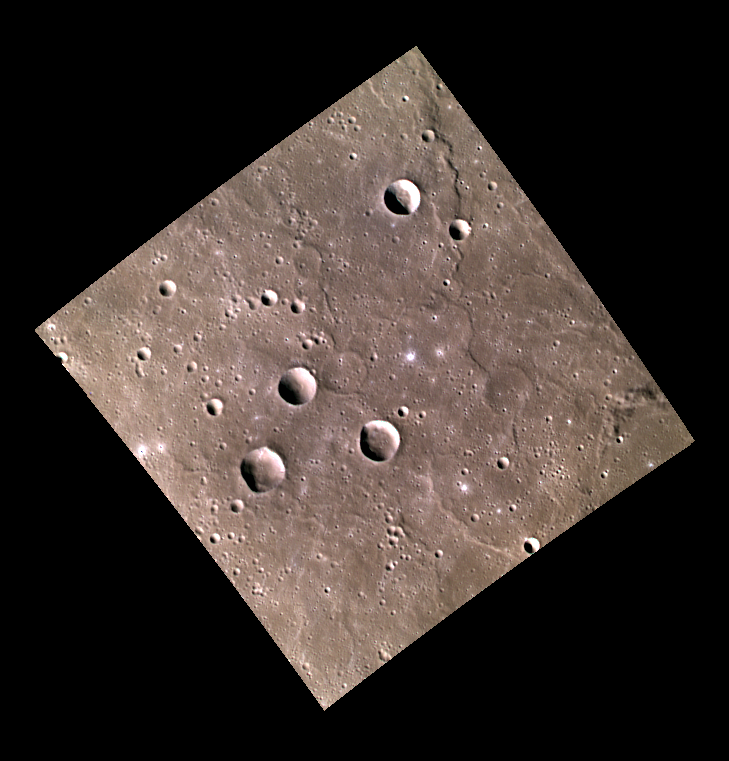

Lava Plains and Ghost Craters

The very smooth region shown in this image is a part of Mercury’s vast northern plains. These smooth plains are thought to have originated as volcanic outflows, in a similar manner to those within the Caloris basin. If you look closely, you can see several impact craters that were buried beneath the lava. These craters are known as “ghost craters” because only faint outlines of their rims remain.

This image was acquired as part of MDIS’s high-resolution 3-color imaging campaign. The map produced from this campaign complements the 8-color base map (at an average resolution of 1 km/pixel) acquired during MESSENGER’s primary mission by imaging Mercury’s surface in a subset of the color filters at the highest resolution possible. The three narrow-band color filters are centered at wavelengths of 430 nm, 750 nm, and 1000 nm, and image resolutions generally range from 100 to 400 meters/pixel in the northern hemisphere.

Date acquired: September 03, 2012
Image Mission Elapsed Time (MET): 255173296, 255173291, 255173293
Image ID: 2512514, 2512512, 2512513
Instrument: Wide Angle Camera (WAC) of the Mercury Dual Imaging System (MDIS)
WAC filters: 9, 7, 6 (996, 748, 433 nanometers) in red, green, and blue
Center Latitude: 51.83°
Center Longitude: 46.39° E
Resolution: 279 meters/pixel
Scale:Image Size: 188 km (117 mi)
Incidence Angle: 65.2°
Emission Angle: 0.2°
Phase Angle: 65.4°

The MESSENGER spacecraft is the first ever to orbit the planet Mercury, and the spacecraft’s seven scientific instruments and radio science investigation are unraveling the history and evolution of the Solar System’s innermost planet. MESSENGER acquired over 150,000 images and extensive other data sets. MESSENGER is capable of continuing orbital operations until early 2015.

For information regarding the use of images, see the MESSENGER image use policy.

Credit: NASA/Johns Hopkins University Applied Physics Laboratory/Carnegie Institution of Washington